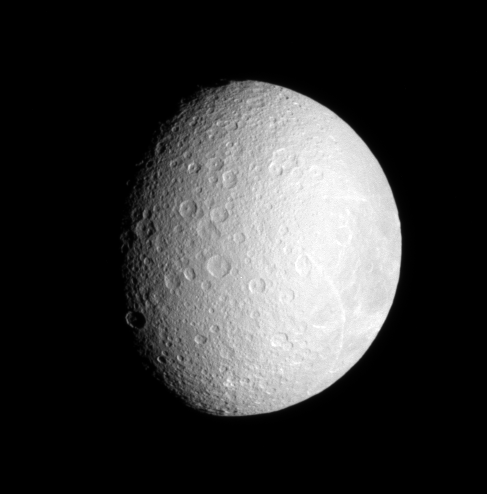

Resplendent Rhea

Bright streaks adorn the face of densely cratered Rhea, Saturn’s second largest moon.

The lit terrain seen here is on the leading hemisphere of Rhea (1,528 kilometers, or 949 miles across). North is up and rotated five degrees to the right.

The image was taken in visible light with the Cassini spacecraft narrow-angle camera on Oct. 11, 2006 at a distance of approximately 756,000 kilometers (470,000 miles) from Rhea and at a Sun-Rhea-spacecraft, or phase, angle of 49 degrees. Image scale is 5 kilometers (3 miles) per pixel.

The Cassini-Huygens mission is a cooperative project of NASA, the European Space Agency and the Italian Space Agency. The Jet Propulsion Laboratory, a division of the California Institute of Technology in Pasadena, manages the mission for NASA’s Science Mission Directorate, Washington, D.C. The Cassini orbiter and its two onboard cameras were designed, developed and assembled at JPL. The imaging operations center is based at the Space Science Institute in Boulder, Colo.

Credit: NASA/JPL/Space Science Institute